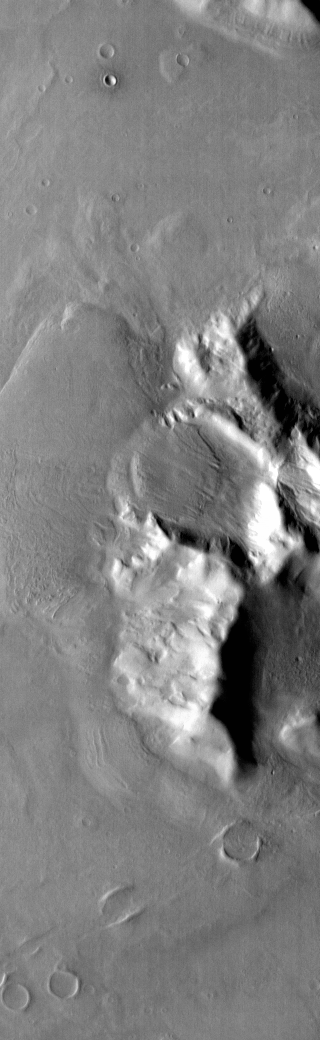

Debris Flow

Today’s THEMIS image was taken using the infrared camera. Bright toned material is warmer than dark toned surfaces. Material has moved downslope from the top of this hill in Promethei Terra. The resultant lobe of material is called a debris flow deposit.

Credit: NASA/JPL-Caltech/ASU